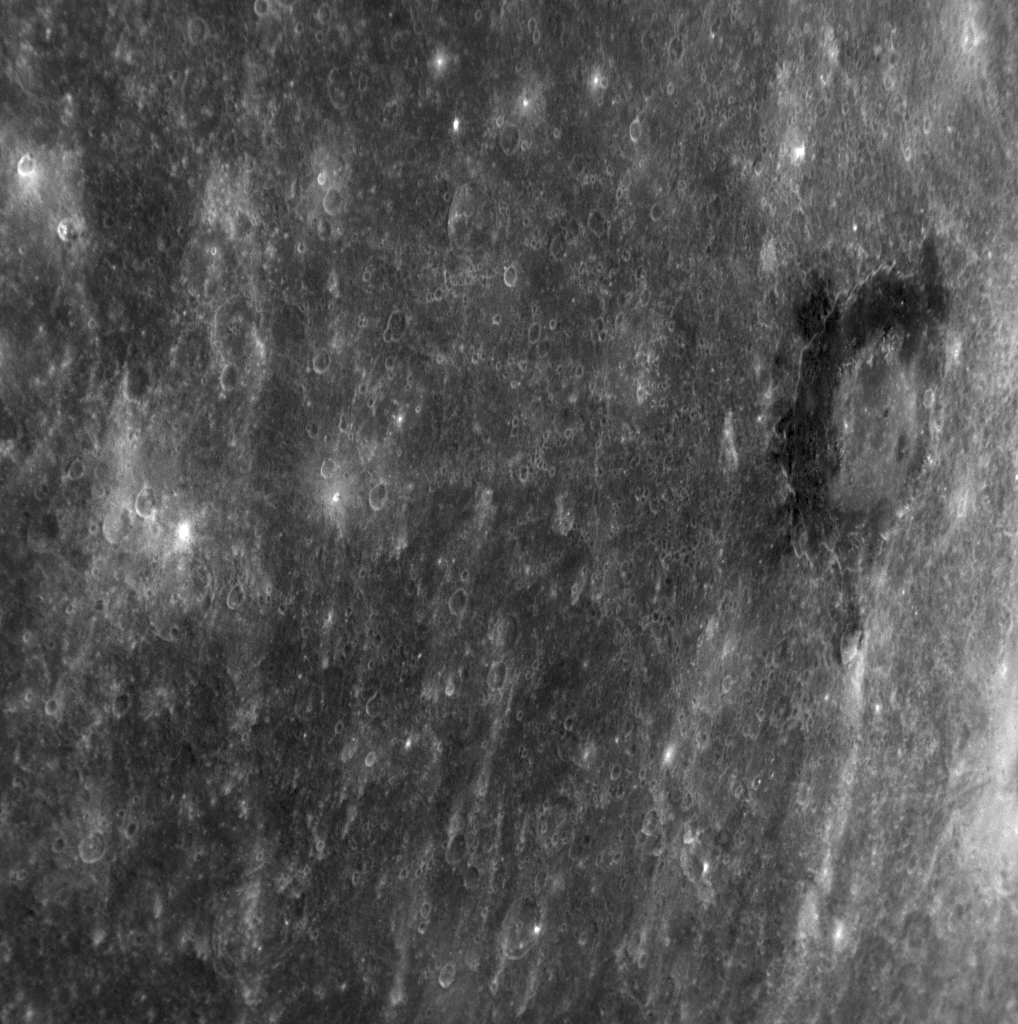

An Intriguing Dark Halo

A crater discovered in the newly imaged portion of Mercury’s surface during MESSENGER’s second Mercury flyby has uncommonly dark material within and surrounding the crater. The material is darker than the neighboring terrain such that this crater with a diameter of 180 kilometers (110 miles) is easily identified even in a distant global image of Mercury; it is located just south of the equator near the limb of the planet in this previously released Wide Angle Camera (WAC) image (PIA11245). The dark halo may be material with a mineralogical composition different from the majority of Mercury’s visible surface. Craters with similar dark material on or near their rims were seen on the floor of the Caloris basin during MESSENGER’s first flyby (PIA10603). Images acquired though the 11 different narrow-band color filters of the WAC during MESSENGER’s second flyby will be crucial to an understanding of the nature of this newly seen, unusual feature.

Date Acquired: October 6, 2008
Image Mission Elapsed Time (MET): 131774051
Instrument: Narrow Angle Camera (NAC) of the Mercury Dual Imaging System (MDIS)
Resolution: 540 meters/pixel (0.34 miles/pixel)
Scale: This image is about 550 kilometers across (340 miles)
Spacecraft Altitude: 21,000 kilometers (13,000 miles)

These images are from MESSENGER, a NASA Discovery mission to conduct the first orbital study of the innermost planet, Mercury. For information regarding the use of images, see the MESSENGER image use policy.

Credit: NASA/Johns Hopkins University Applied Physics Laboratory/Carnegie Institution of Washington